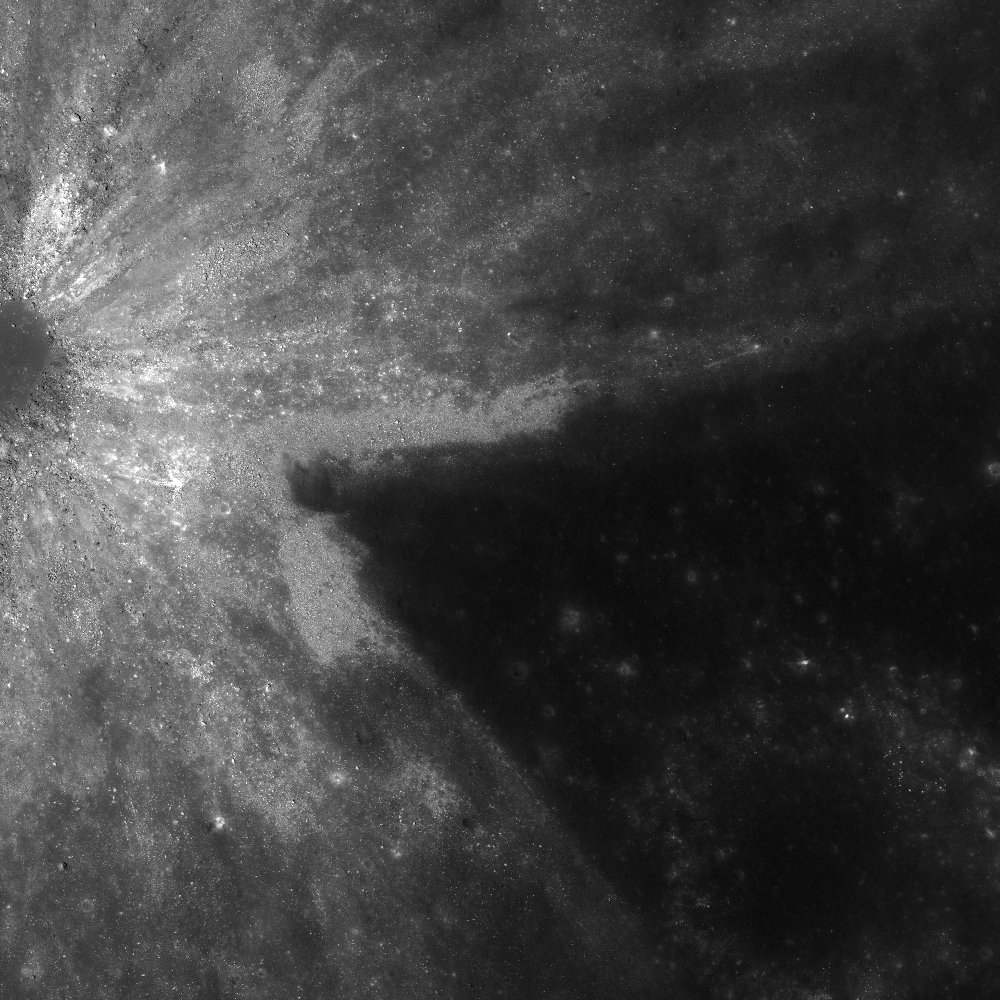

Slice of Mare

Wedge-shaped asymmetrical ejecta pattern surrounding a ~1 km diameter mare crater. Image M154799629R width is 2 km and north is up, 0.5 m/pixel scale.

The ejecta pattern of this unnamed crater left a slice of Mare Undarum (Sea of Waves) uncovered, east of the crater Firmicus. When an impact ejecta blanket is not uniform, the ejecta is defined as asymmetric. Craters with asymmetric ejecta are either caused by pre-impact differences in composition, unusual topography, or an oblique angle of impact. Asteroids hit the Moon at fantastically high speeds, greater than 16 km per second (or 35,000 miles per hour), and most of the craters left by these impacts are circular. However, the shape of the crater (or the distribution of the ejecta blanket) changes when the angle between the asteroid path and the surface becomes small, 15° or less. In such a low angle impact, the ejecta has more momentum in the direction of travel of the impactor, which causes the asymmetric ray patterns. In this case the extent of ejecta extends to the north and south and a lack of ejecta to the east, probably indicating that the impactor probably came from the east. Another example of an oblique impact is Messier, where the shape of the crater is elliptical due to the angle of impact.

NASA’s Goddard Space Flight Center built and manages the mission for the Exploration Systems Mission Directorate at NASA Headquarters in Washington. The Lunar Reconnaissance Orbiter Camera was designed to acquire data for landing site certification and to conduct polar illumination studies and global mapping. Operated by Arizona State University, LROC consists of a pair of narrow-angle cameras (NAC) and a single wide-angle camera (WAC). The mission is expected to return over 70 terabytes of image data.

Credit: NASA/GSFC/Arizona State University